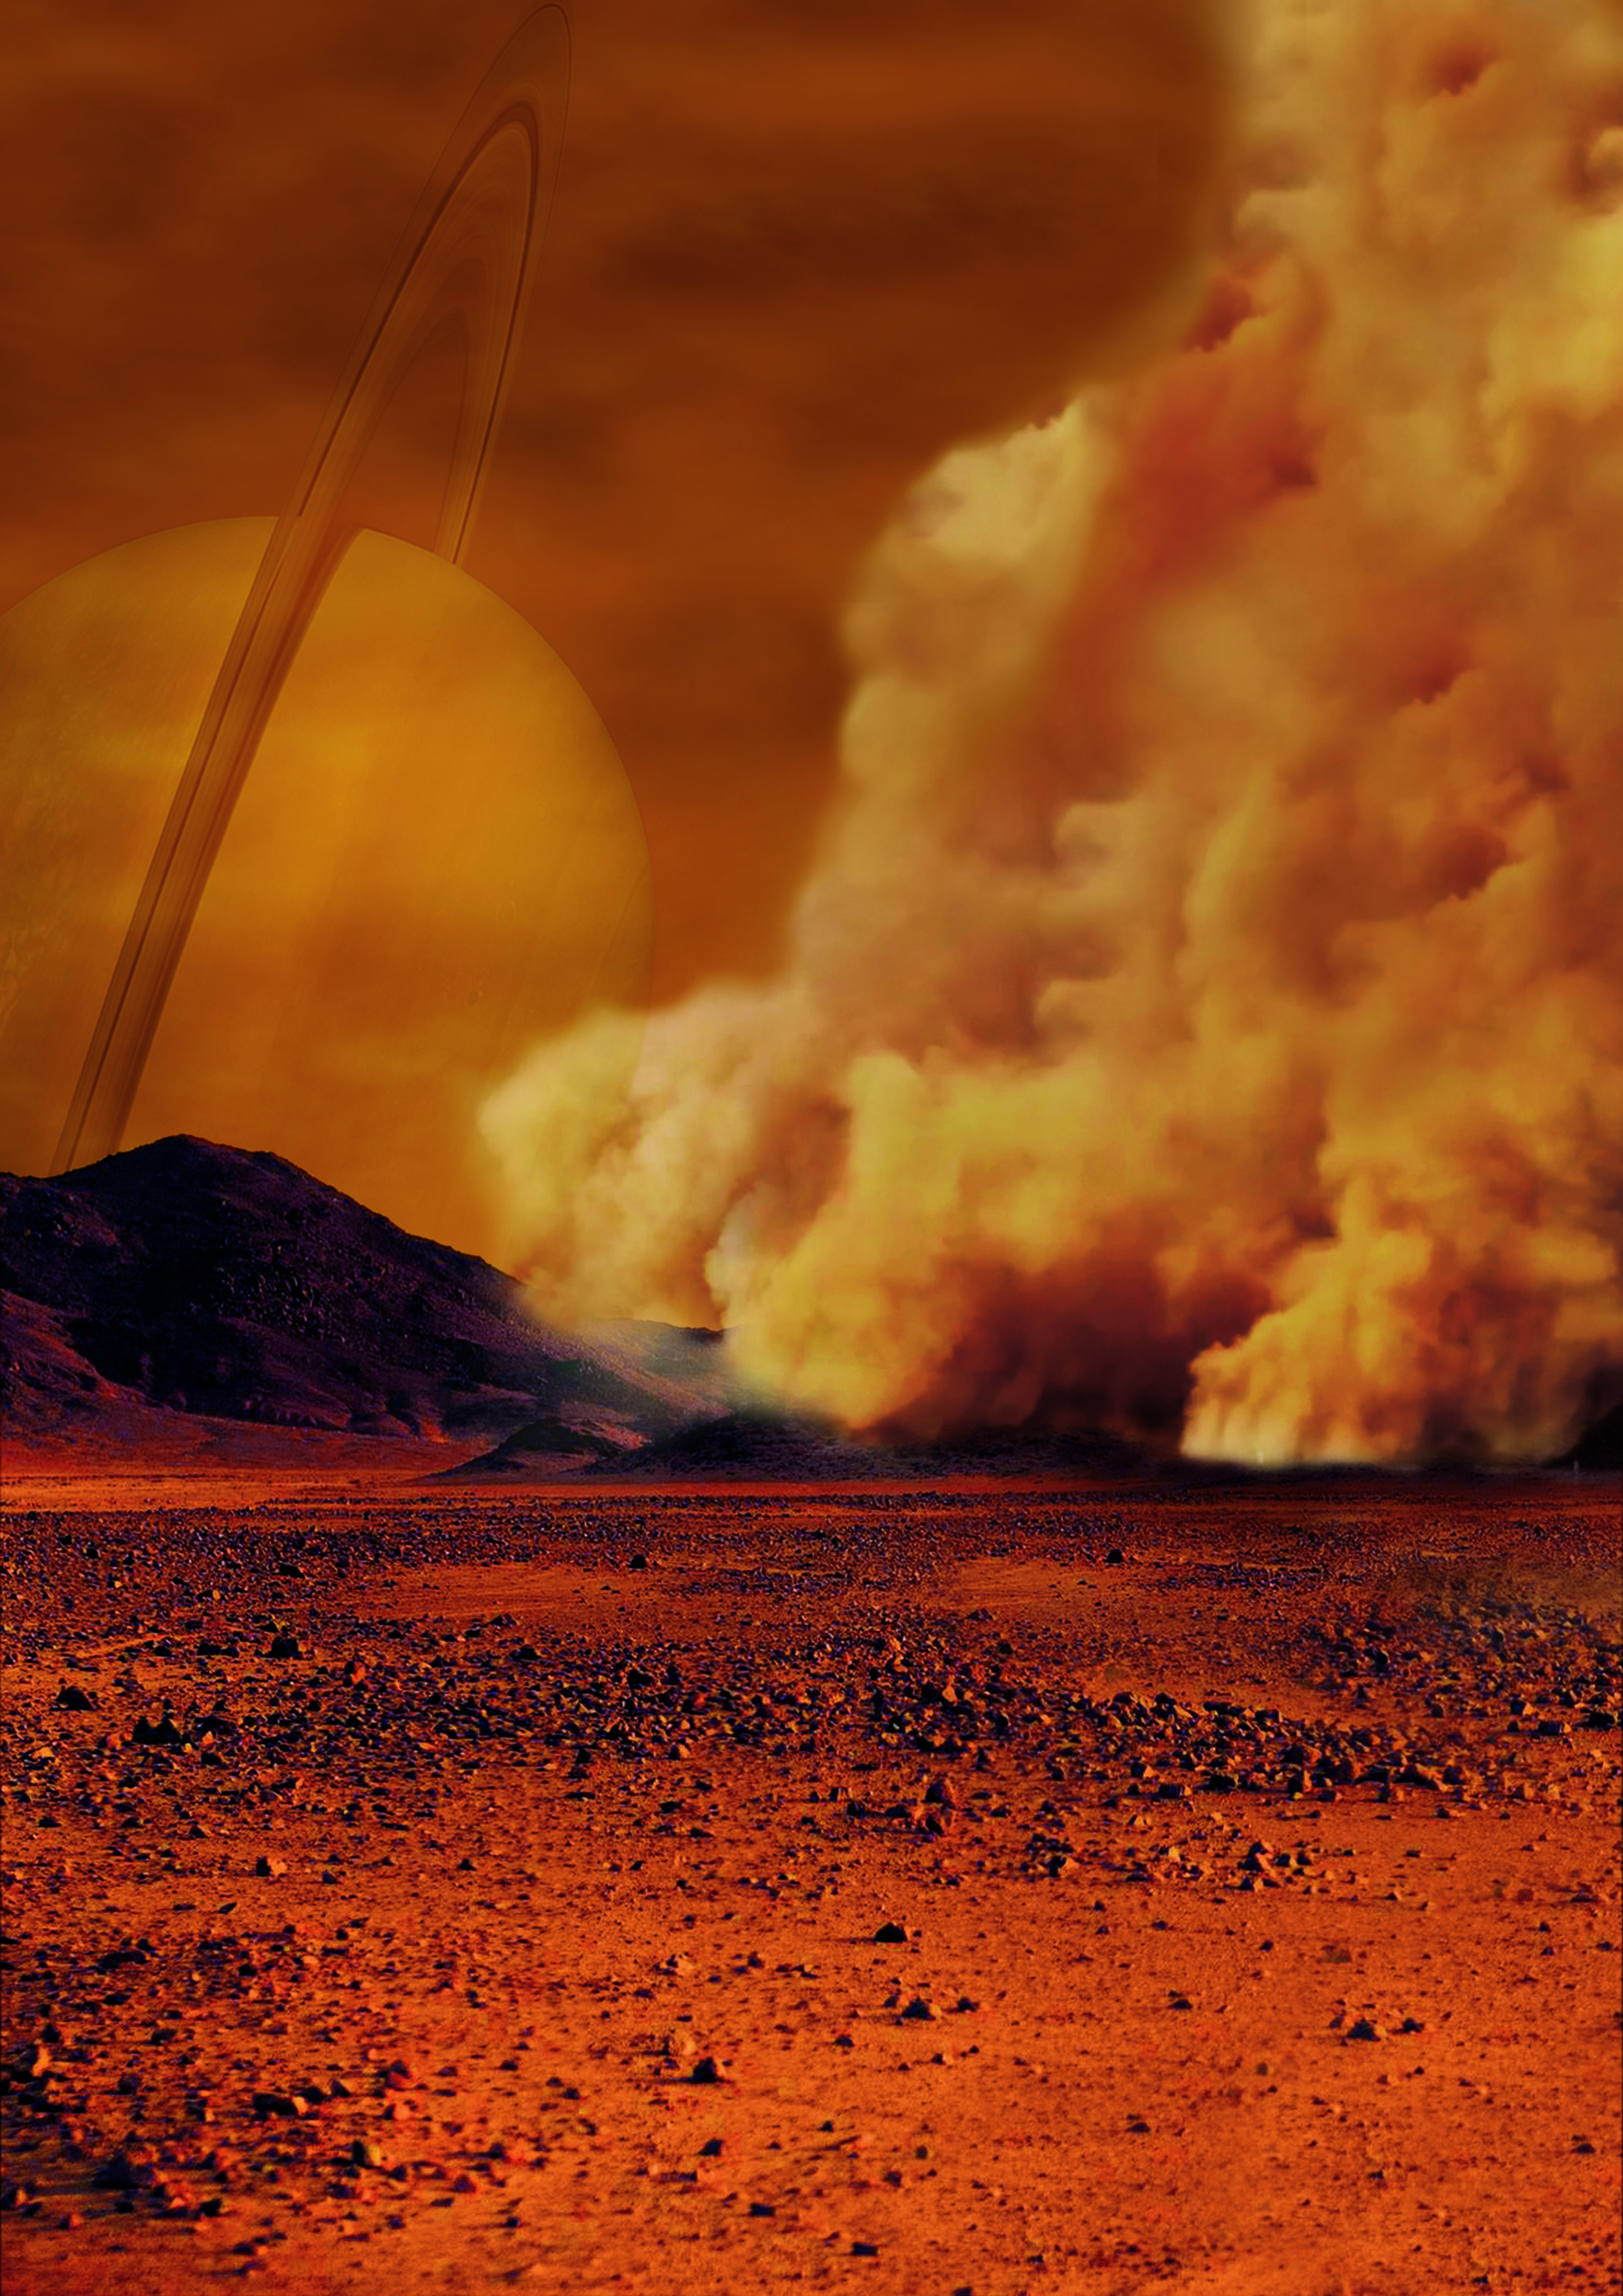

Dust Storms Raised by Strong Winds on Titan (Artist’s Concept)

Artist’s concept of a dust storm on Titan. Researchers believe that huge amounts of dust can be raised on Titan, Saturn’s largest moon, by strong wind gusts that arise in powerful methane storms. Such methane storms, previously observed in images from the international Cassini spacecraft, can form above dune fields that cover the equatorial regions of this moon especially around the equinox, the time of the year when the Sun crosses the equator.

The Cassini spacecraft ended its mission on Sept. 15, 2017.

The Cassini mission is a cooperative project of NASA, ESA (the European Space Agency) and the Italian Space Agency. The Jet Propulsion Laboratory, a division of the California Institute of Technology in Pasadena, manages the mission for NASA’s Science Mission Directorate, Washington. The Cassini orbiter and its two onboard cameras were designed, developed and assembled at JPL. The imaging operations center is based at the Space Science Institute in Boulder, Colorado.

Credit: NASA/ESA/IPGP/Labex UnivEarthS/University Paris Diderot